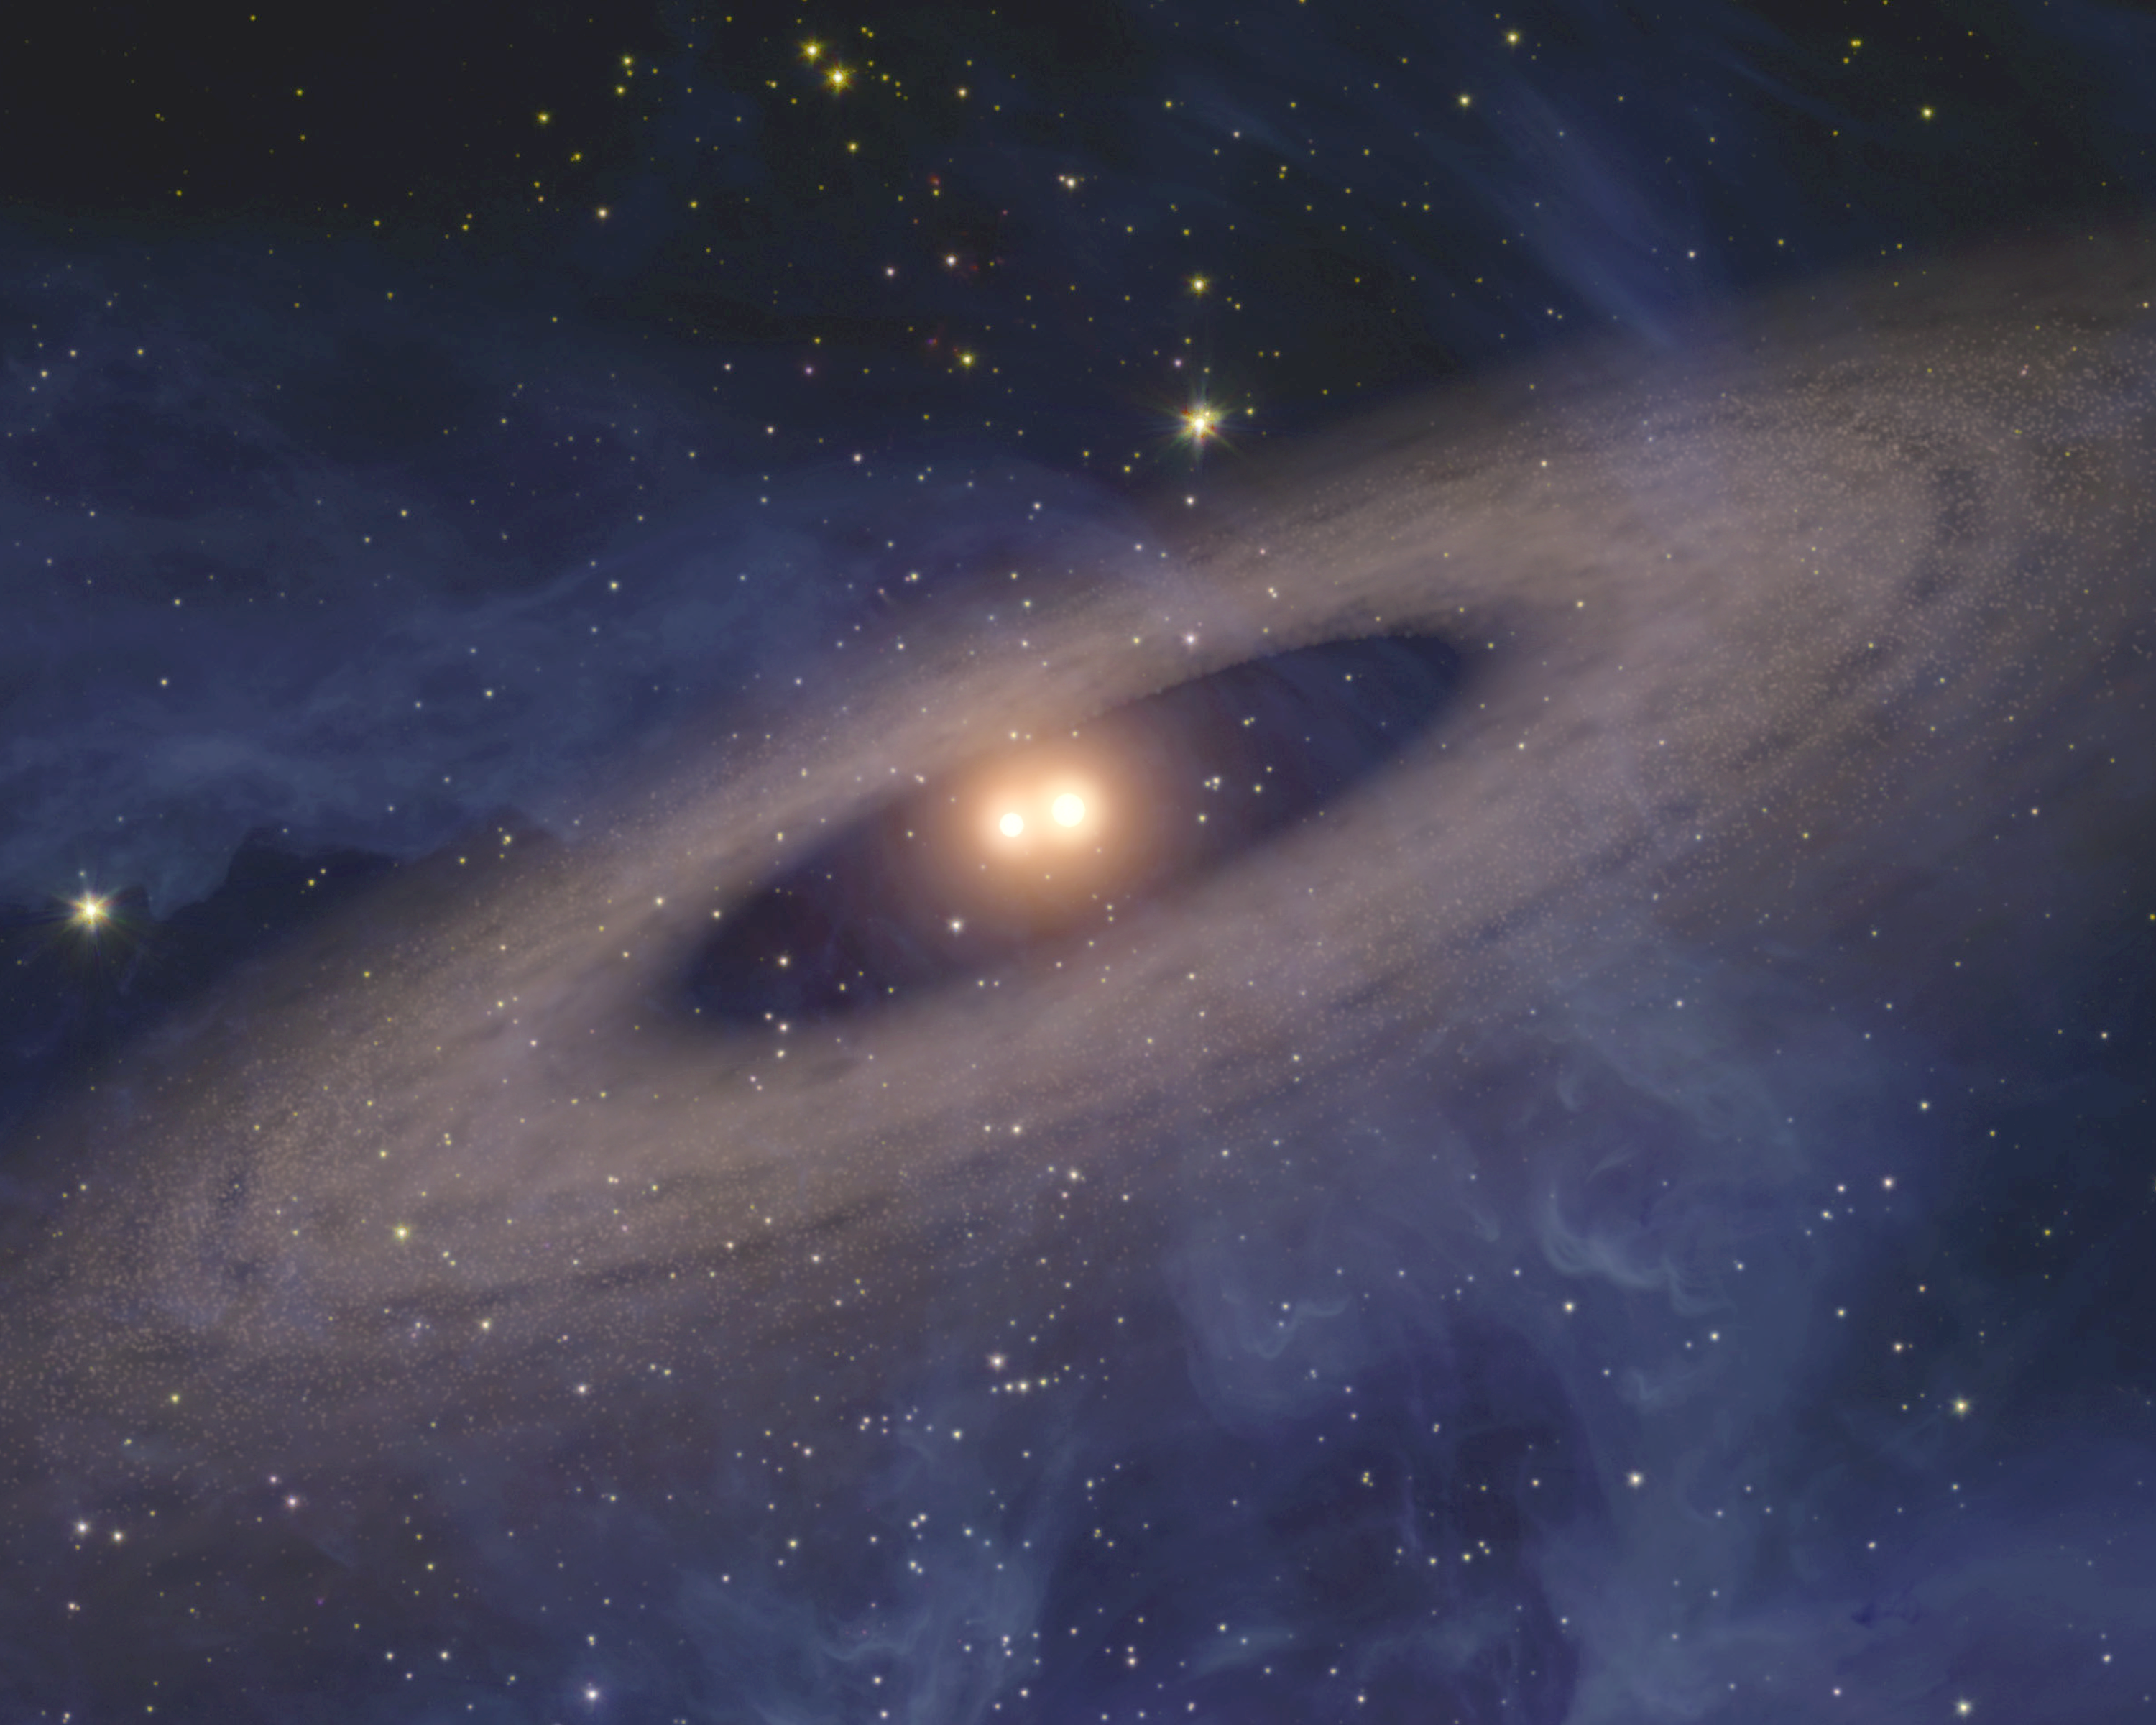

Solar System with Snug Suns

This artist's concept depicts a faraway solar system like our own except for one big difference. Planets and asteroids circle around not one, but two suns. NASA's Spitzer Space Telescope found evidence that such solar systems might be common in the Universe.

Spitzer did not see any planets directly, but it detected dust that is kicked up from disks of asteroids and comets like the one depicted here. The disks were spotted circling all the way around several double, or binary, stars, some of which were closer together than Earth is to our sun. In fact, Spitzer found more disks in orbit around close-knit binary stars than single stars. This could mean that planets prefer two parent stars to one, but more research is needed to figure out exactly what's going on.

Credit: NASA/JPL-Caltech/T. Pyle (SSC)